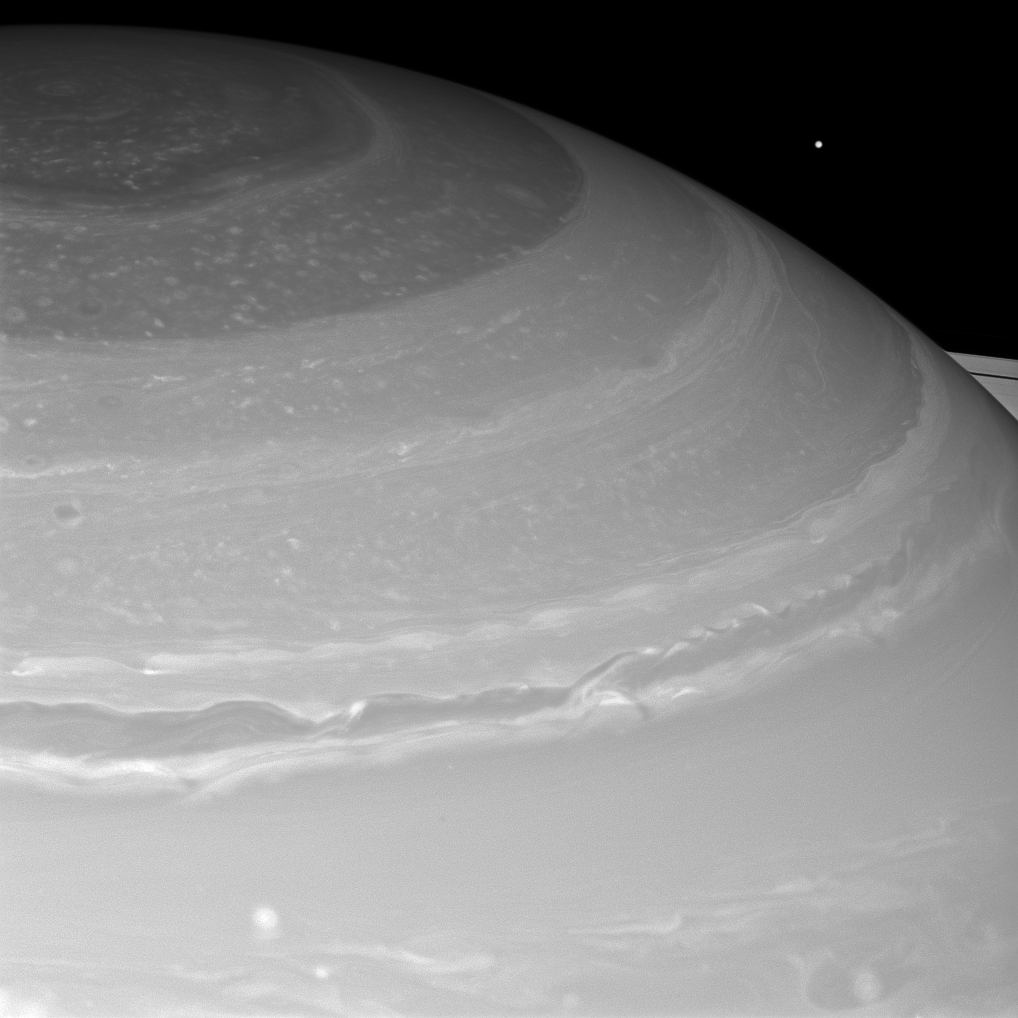

Mimas Peeks Over Saturn

Saturn and its north polar hexagon dwarf Mimas as the moon peeks over the planet’s limb. Saturn’s A ring also makes an appearance on the far right. Mimas is 246 miles (396 kilometers) across.

This view looks toward the sunlit side of the rings from about 21 degrees above the ringplane. The image was taken with the Cassini spacecraft wide-angle camera on Nov. 28, 2012 using a spectral filter sensitive to wavelengths of near-infrared light centered at 752 nanometers.

The view was obtained at a distance of approximately 495,000 miles (797,000 kilometers) from Saturn and at a Sun-Saturn-spacecraft, or phase, angle of 4 degrees. Image scale is 27 miles (44 kilometers) per pixel.

The Cassini-Huygens mission is a cooperative project of NASA, the European Space Agency and the Italian Space Agency. The Jet Propulsion Laboratory, a division of the California Institute of Technology in Pasadena, manages the mission for NASA’s Science Mission Directorate, Washington, D.C. The Cassini orbiter and its two onboard cameras were designed, developed and assembled at JPL. The imaging operations center is based at the Space Science Institute in Boulder, Colo.

Credit: NASA/JPL-Caltech/Space Science Institute